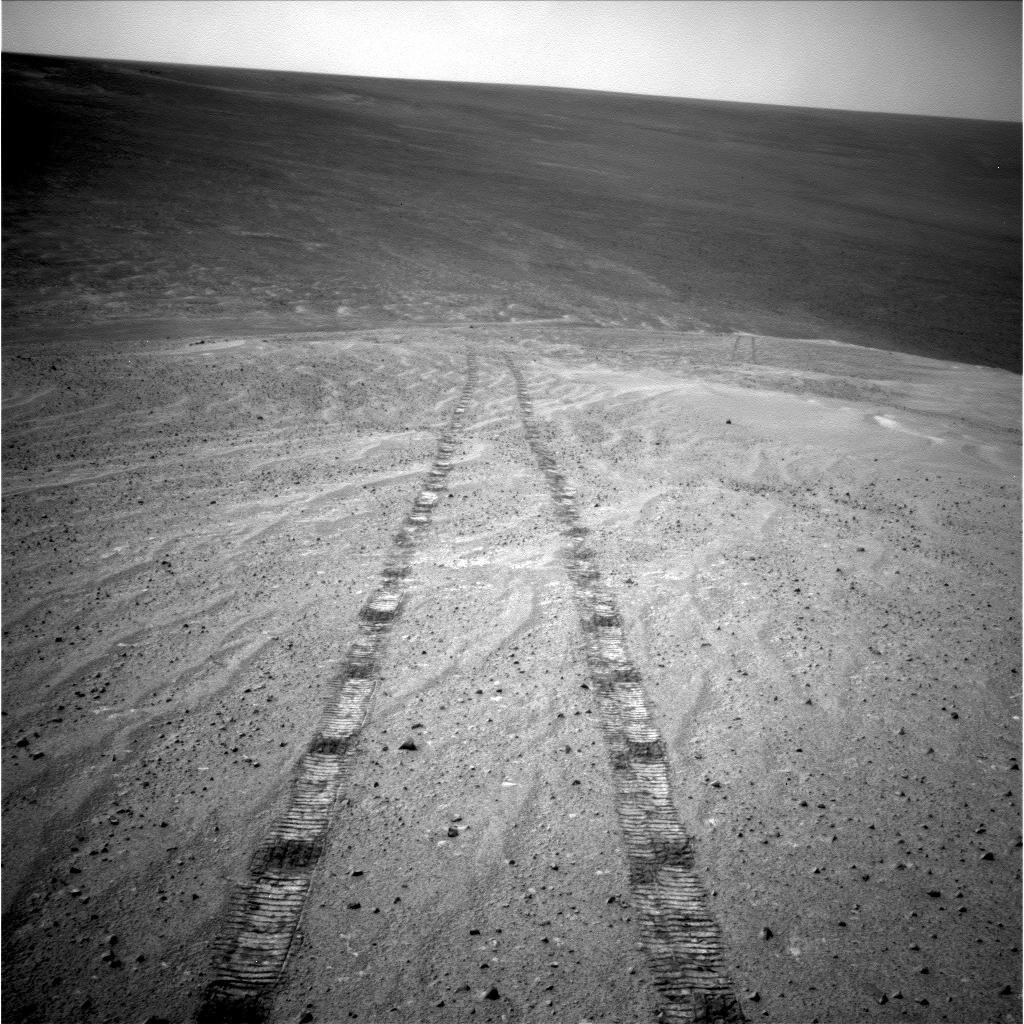

Tracks of a Climb on Opportunity’s Sol 3485

After driving uphill about 139 feet (42.5 meters) during the 3,485th Martian day, or sol, of its work on Mars (Nov. 12, 2013), NASA’s Mars Exploration Rover Opportunity captured this image with its navigation camera. The climb ascended “Murray Ridge” above “Solander Point” on the western rim of Endeavour Crater.

The view is toward the north-northeast. The distance between the two parallel tracks is about 3.3 feet (1 meter). This sol’s drive brought Opportunity’s cumulative driving distance to 24.01 miles (38.64 kilometers).

Credit: NASA/JPL-Caltech